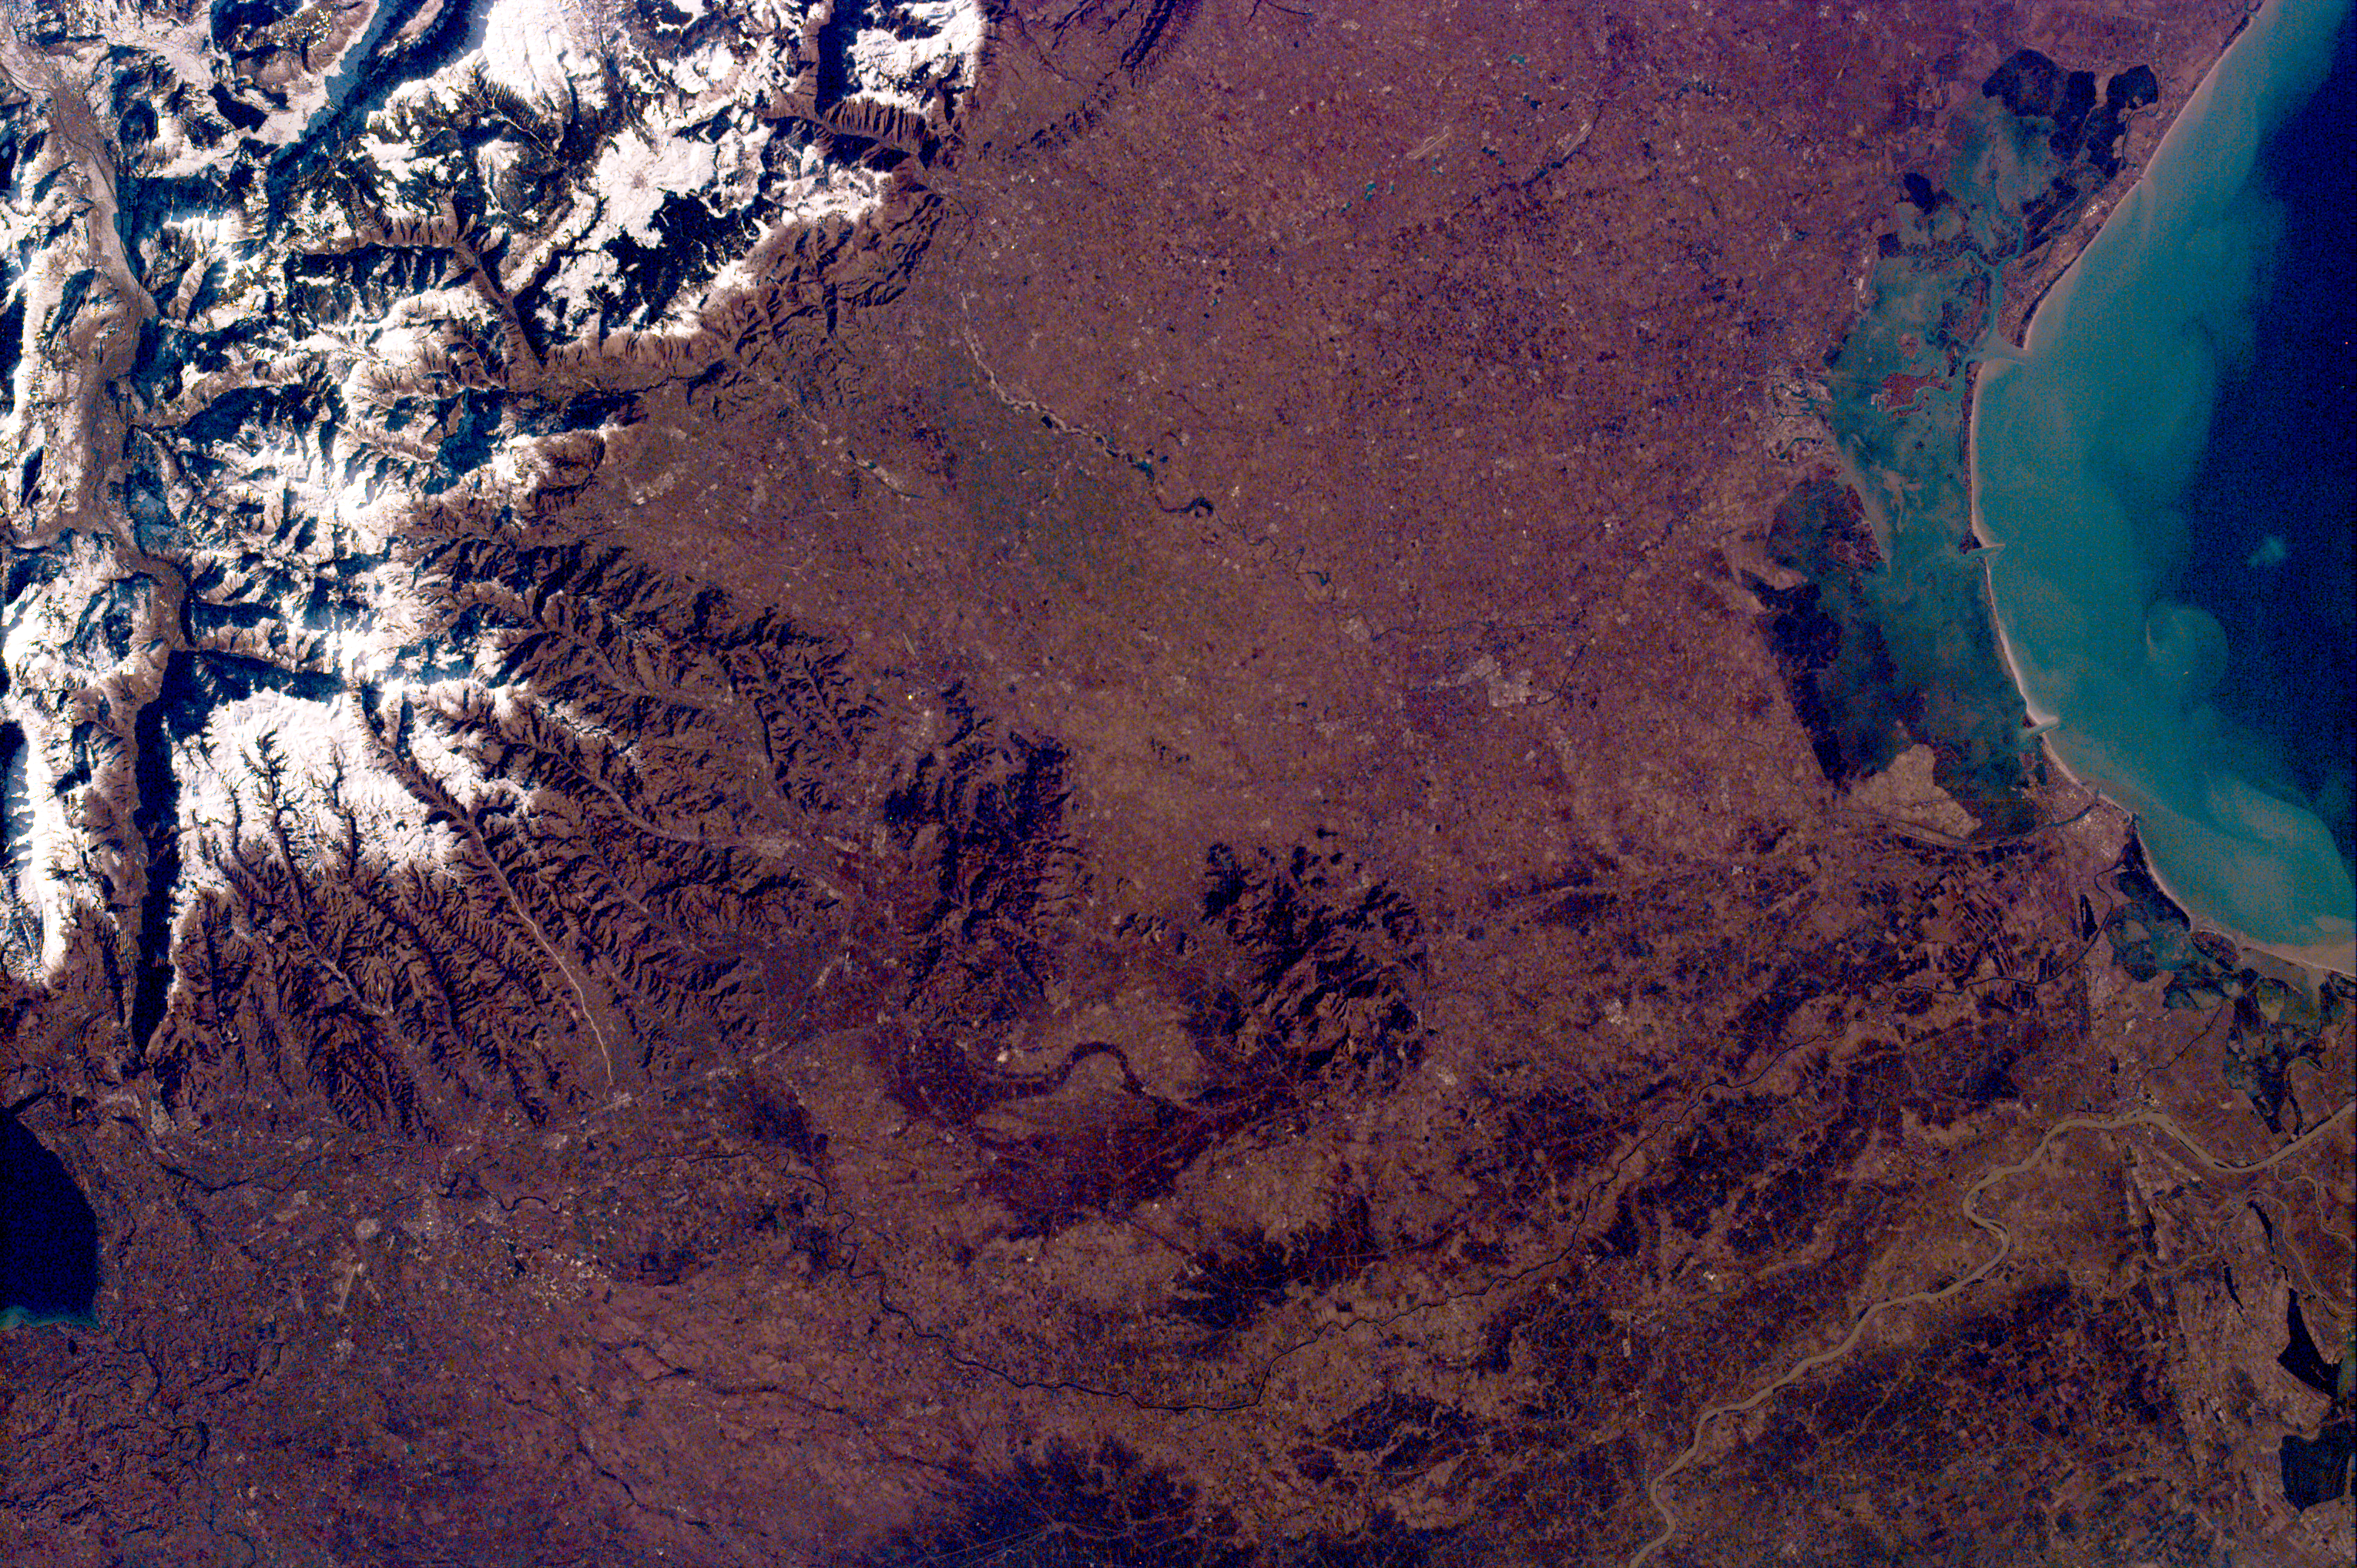

Venice, Italy & the Alps from the Shuttle KidSat Camera

This KidSat image spans the region of Venetia from the city of Venice, Italy, on the coast of the Adriatic Sea north to the snow-capped Alps. Venice appears in the lower left part of the image, and the Alps appear in the lower right. This image is 97.78 km long by 146.31 km wide and is centered at 45.56 degrees north latitude, 11.48 degrees east longitude. Due to shuttle orientation, north is located at approximately ten o’clock in this image. It was taken by the KidSat electronic still camera, using a 50 mm lens, from the Space Shuttle Atlantis at an altitude of 264.57 km. The image was requested by the Buist Academy Student Mission Operations Center in Charleston, South Carolina. The students will use the image in their classrooms to study the rivers and channels of Venice and to compare the cities of Venice and Paris, France. Venice’s Grand Canal is barely visible in the image.

Venice was one of the centers of science, knowledge and art during the Renaissance, as well as a major trade center for goods from Asia. Located near fishing and forest resources, it was first settled by a variety of people that included war refugees from Troy and immigrants from what are now the Slavic nations. The first settlement, consisting mostly of wood buildings, was destroyed after a massive sea quake; little remains of the original city. Settlements spread to encompass the islands in the mouth of the river Brenta and now cover a total 117 islands. In the nearby Alps are several waterfalls which, since 1977, have been the site of many ice climbing missions.

KidSat gives students across the country a chance to view and learn about Earth using and commanding their own instruments in space. The KidSat project is a result of the effort and collaboration of NASA’s Jet Propulsion Laboratory, Johns Hopkins University’s Institute for Academic Advancement of Youth and the University of California, San Diego. Kidsat includes a payload of digital still and video cameras that fly on the Space Shuttle. Students operate these cameras from their classrooms, sending instructions to the Kidsat Mission Control Center at UC San Diego via the Internet to photograph specific regions of Earth they wish to study. Image data are sent to the Kidsat Data System at JPL during the mission and these images are accessible in the classroom in near-real time, again using the Internet. At JPL, students on the exploration team research the images. The KidSat project allows students to explore Earth from space and learn about its past and its fragile, ever-changing environment.

Images and student results will be posted on the KidSat home page. Interested public school districts, teachers, and students may view the images and information provided by students during the mission via this World Wide Web site:

http://www.jpl.nasa.gov/kidsat

The KidSat pilot program is sponsored by NASA’s Office of Human Resources and Education, with support from the Offices of Space Flight, Mission to Planet Earth and Space Science.

Credit: NASA/JPL